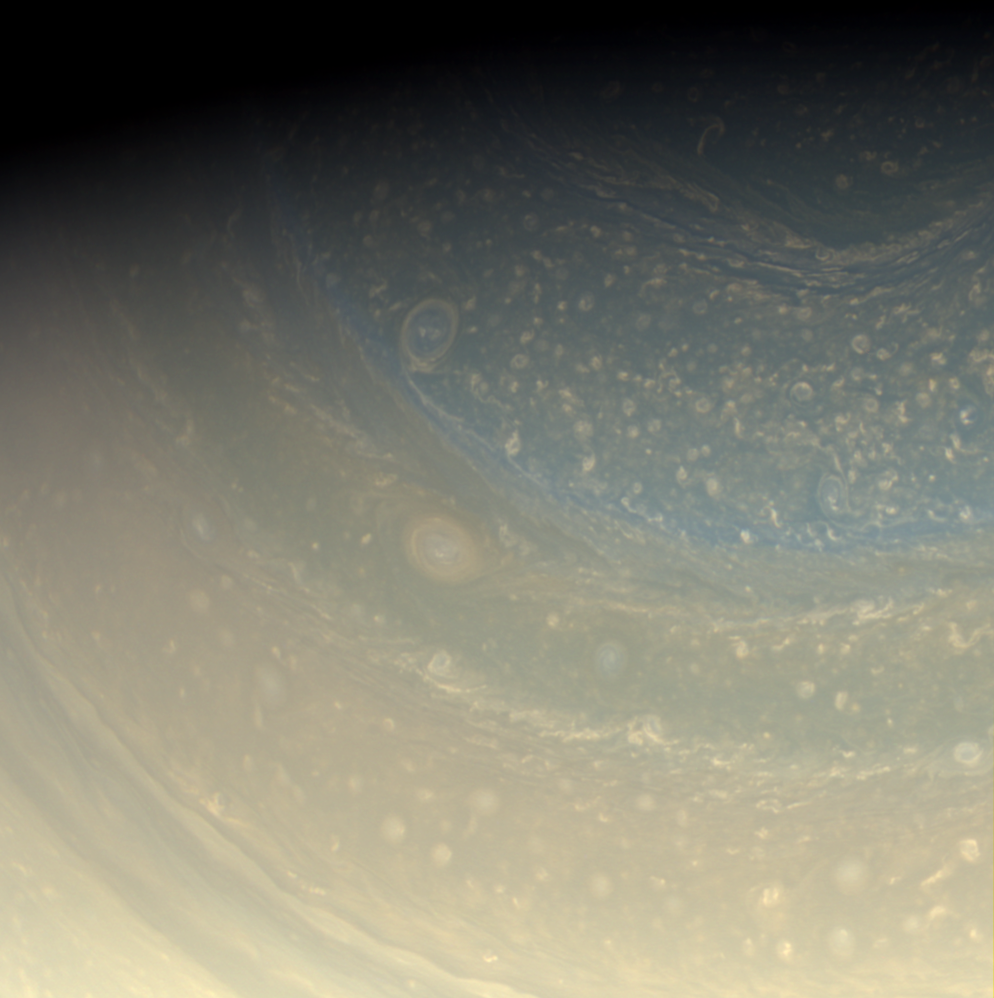

Stormy Pole

Saturn’s north pole is littered with storms, as we see in this color view of the pole. A bit of the north polar hexagon is also visible at the upper-right.

Cassini scientists are looking forward to sunrise on this pole next year so that they can better study it in visible light.

Images taken using red, green and blue spectral filters were combined to create this full color view. The images were obtained with the Cassini spacecraft wide-angle camera on Nov. 16, 2008 at a distance of approximately 673,000 kilometers (418,000 miles) from Saturn and at a Sun-Saturn-spacecraft, or phase, angle of 71 degrees. Image scale is 37 kilometers (23 miles) per pixel.

The Cassini-Huygens mission is a cooperative project of NASA, the European Space Agency and the Italian Space Agency. The Jet Propulsion Laboratory, a division of the California Institute of Technology in Pasadena, manages the mission for NASA’s Science Mission Directorate, Washington, D.C. The Cassini orbiter and its two onboard cameras were designed, developed and assembled at JPL. The imaging operations center is based at the Space Science Institute in Boulder, Colo.

Credit: NASA/JPL/Space Science Institute